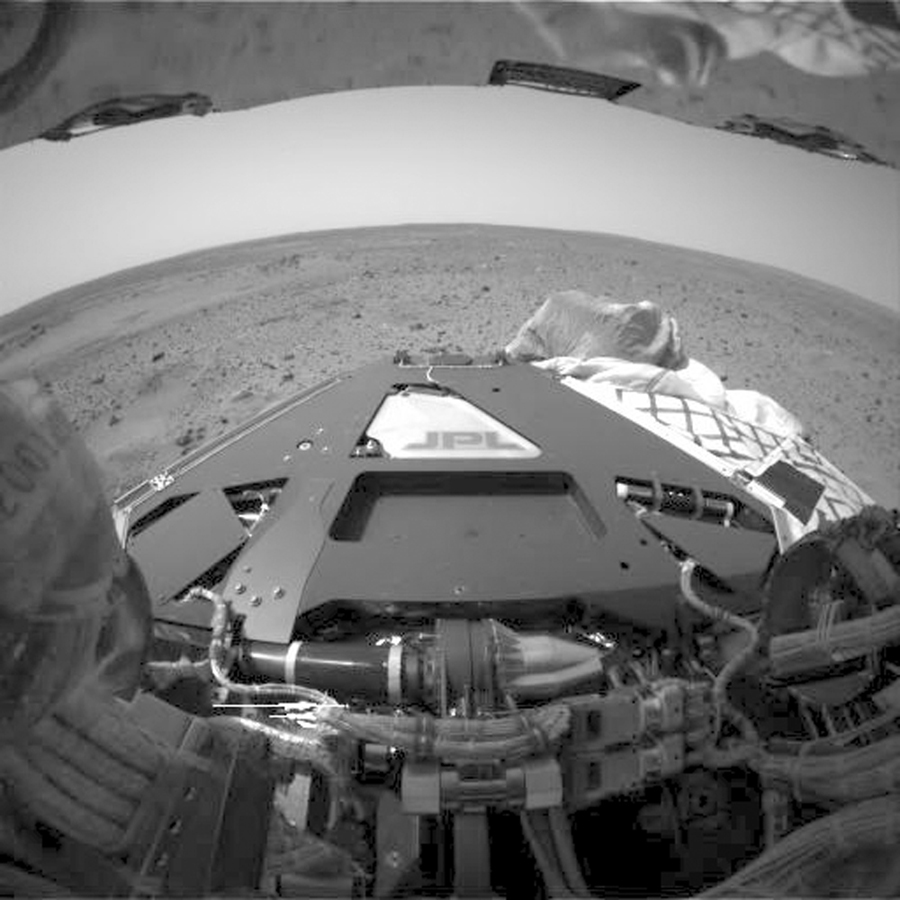

Spirit Stretches Out

This animation flips back and forth between images taken before and after deployment of the Mars Exploration Rover Spirit’s bogie, a part of the rover’s suspension system that extends the wheel base. These images were taken by Spirit’s hazard avoidance camera.

Credit: NASA/JPL